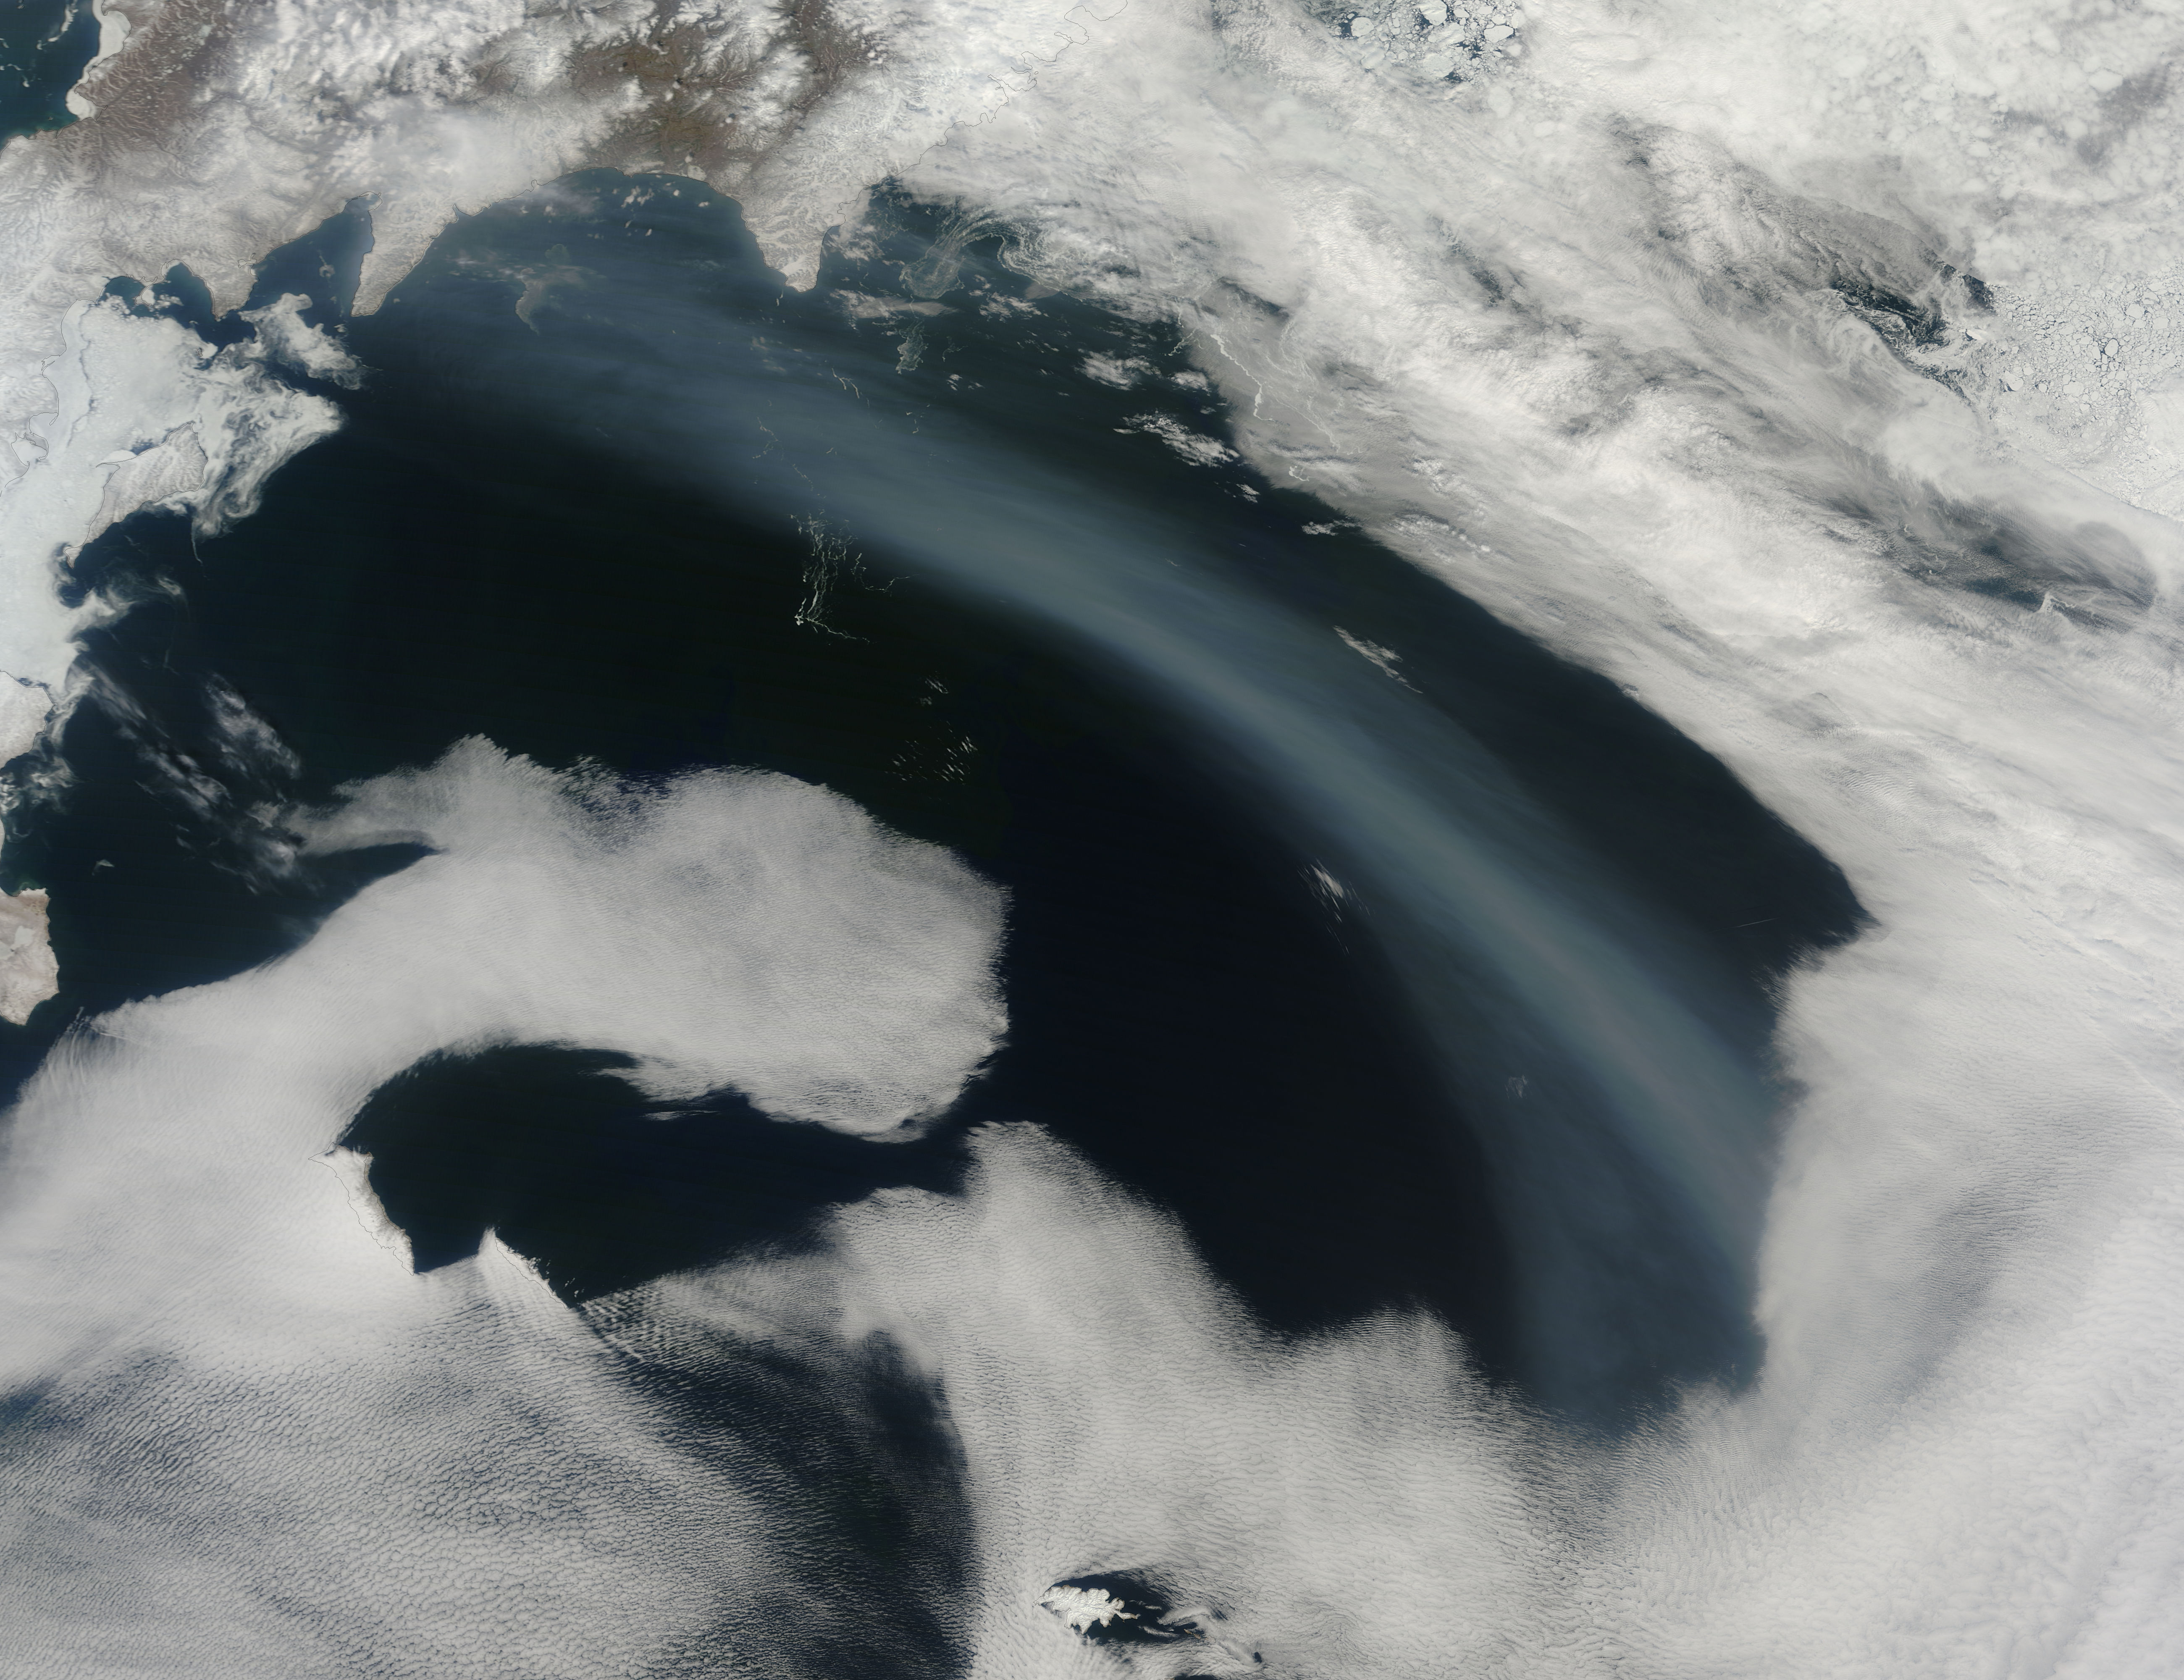

Smoke over the Bering Sea

Smoke from Far Eastern Russia’s spring wildfires reached the Bering Sea by May 11, 2012. The Moderate Resolution Imaging Spectroradiometer aboard NASA’s Terra satellite passed over the region at 23:30 UTC on that same day and acquired this true-color image of a broad band of smoke stretching across the blue waters. In this image, the plume of smoke appears light gray while banks of cloud are bright white. Snow covers much of Kamchatka the land mass in the west. Karaginsky Island, just off Kamchatka’s eastern shore, is surrounded by sea ice. Clouds stream off the southwest shores of Beringa and Medny Islands. To the east, Attu Station, Alaska, is surrounded by cloud. In early May, numerous wildfires burned near Lake Baikal, in Siberia. These fires billowed heavy smoke across eastern Mongolia, China and Russia’s Far East. An image of the smoke and fires was captured on May 8 and appeared as the MODIS image of the day on May 11. That image can be viewed here: modis.gsfc.nasa.gov/gallery/individual.php?db_date=2012-0.... According to a model by the National Oceanic and Atmospheric Administration (NOAA), it is possible that smoke from the Lake Baikal region could take just a few days to reach the Bering Sea.

Credit: NASA/GSFC/Jeff Schmaltz/MODIS Land Rapid Response Team